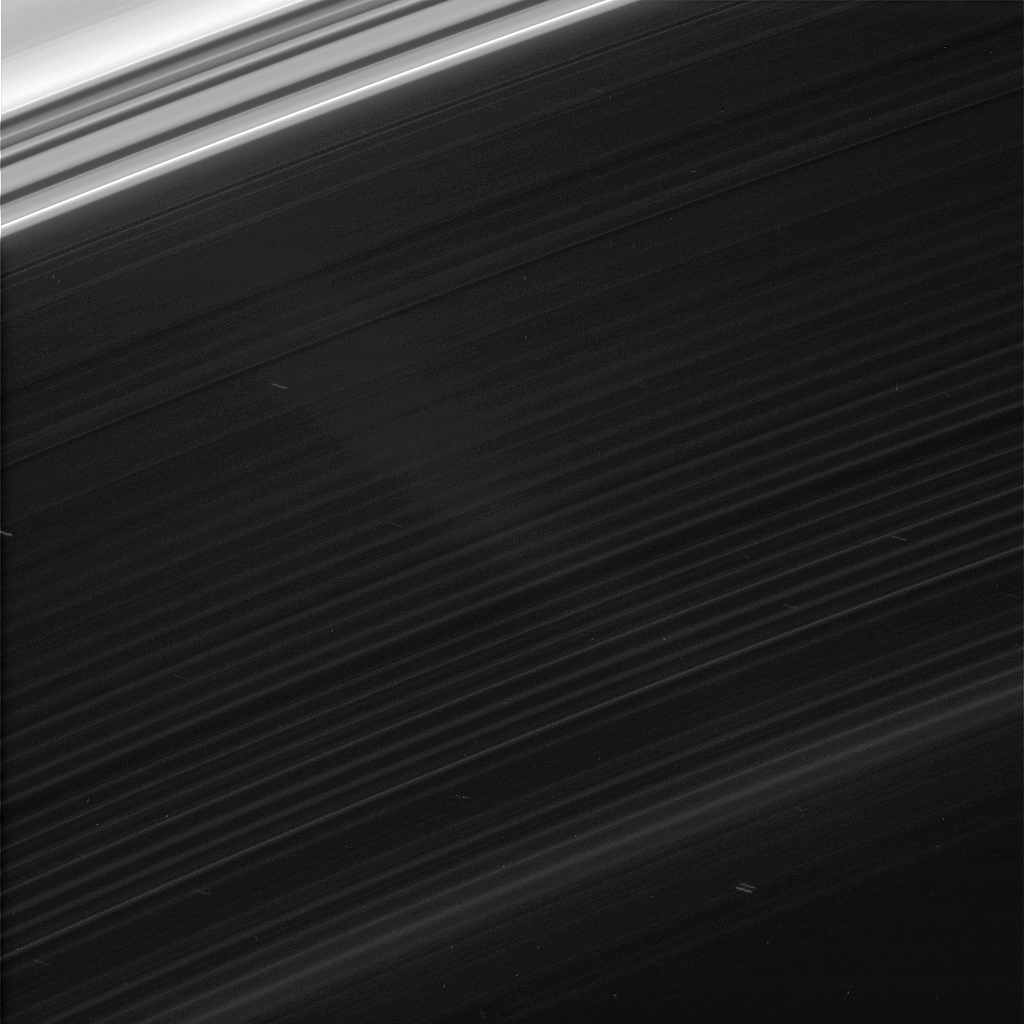

D-Ring Structure

Faint features in Saturn’s innermost ring, the D ring, are brought into view in this strongly contrast-enhanced Cassini image. A few background stars are visible through the sheer ring as squiggly star trails.

The inner region of the C ring is seen at upper left. The faint diagonal wedge shape on the left side of the image was caused by stray light in the camera optics.

The view looks toward the sunlit side of the rings from about 18 degrees below the ringplane.

The image was taken in visible light with the Cassini spacecraft narrow-angle camera on June 12, 2007 at a distance of approximately 238,000 kilometers (148,000 miles) from Saturn. Image scale is 1 kilometer (0.6 miles) per pixel.

The Cassini-Huygens mission is a cooperative project of NASA, the European Space Agency and the Italian Space Agency. The Jet Propulsion Laboratory, a division of the California Institute of Technology in Pasadena, manages the mission for NASA’s Science Mission Directorate, Washington, D.C. The Cassini orbiter and its two onboard cameras were designed, developed and assembled at JPL. The imaging operations center is based at the Space Science Institute in Boulder, Colo.

Credit: NASA/JPL/Space Science Institute